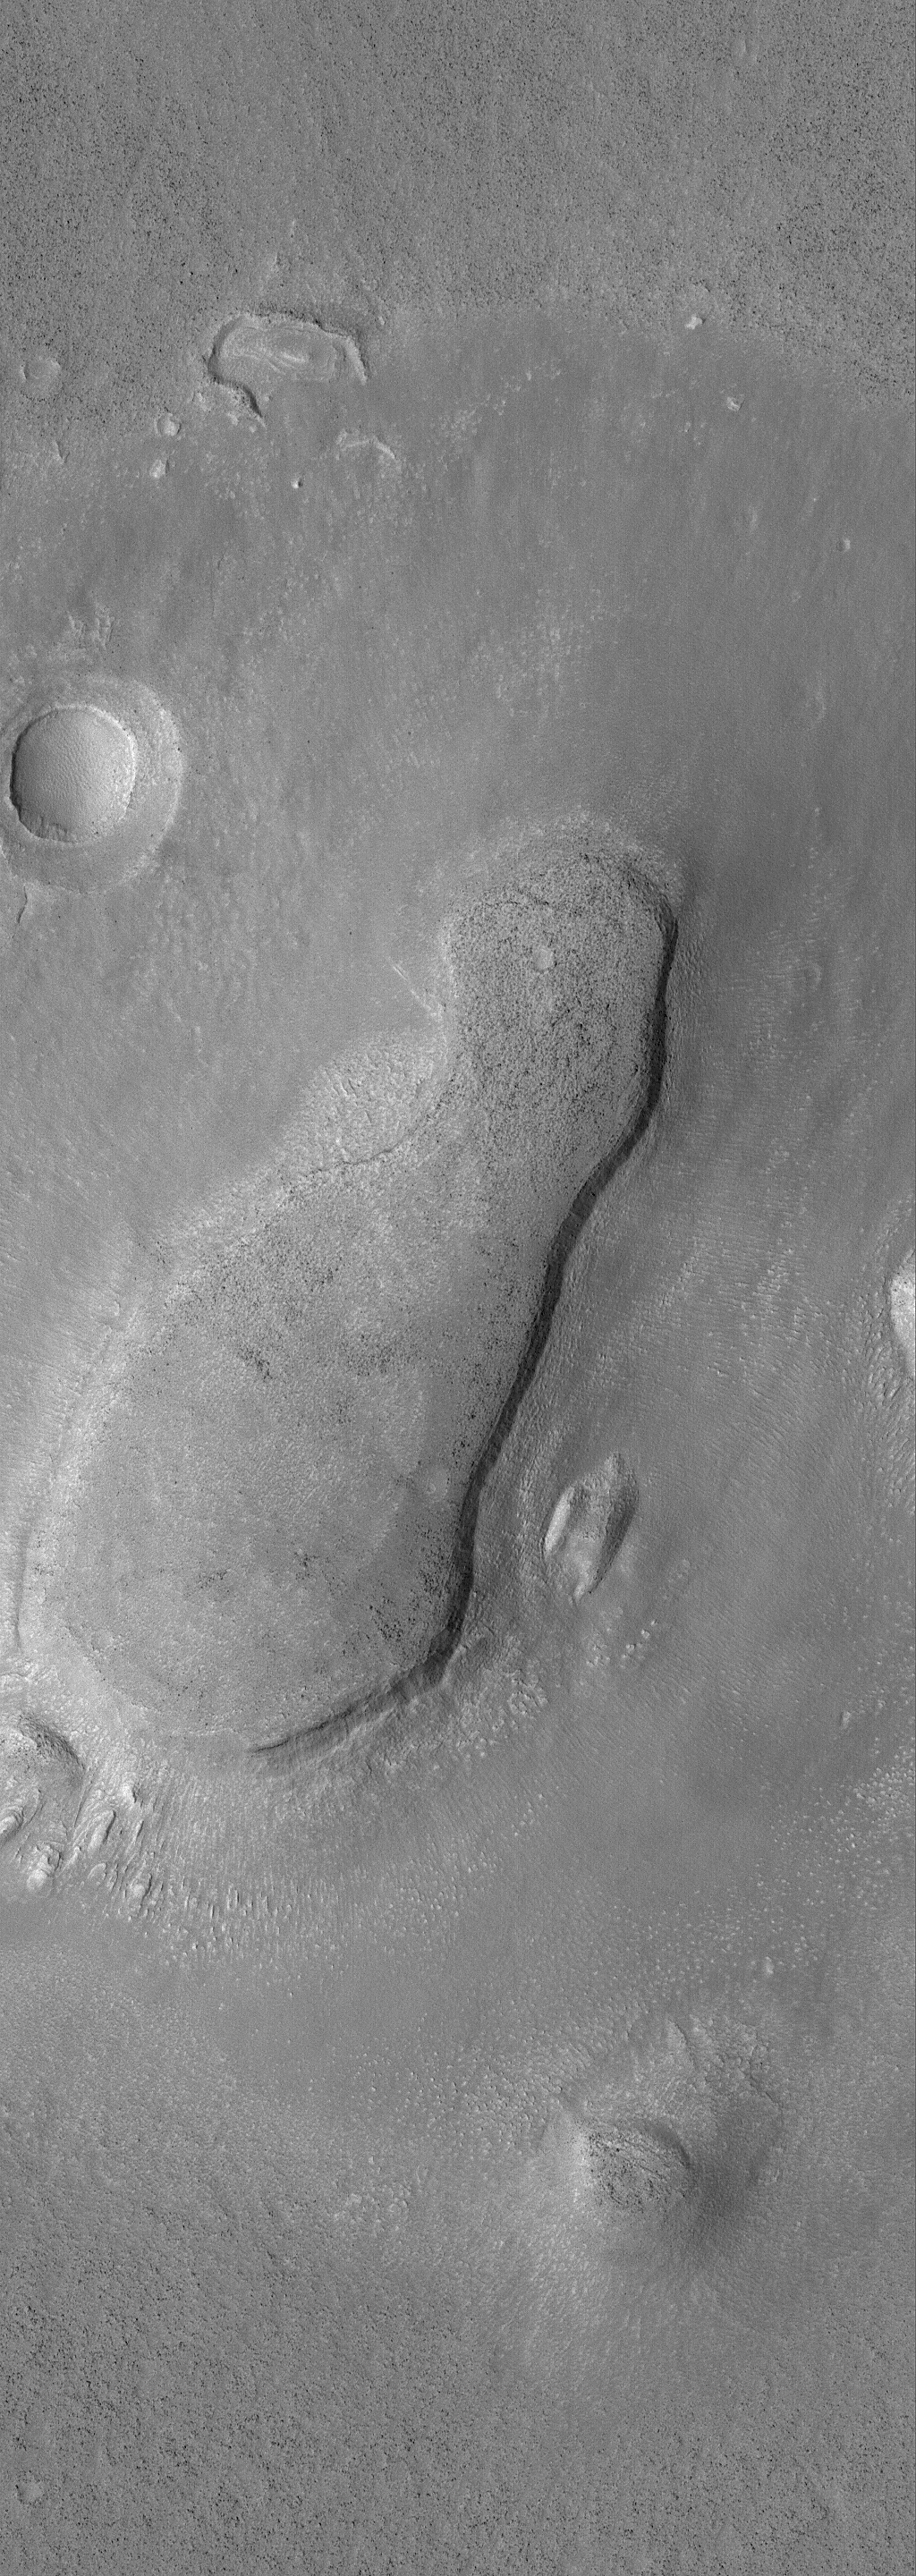

Mesa with Apron

23 September 2006
This Mars Global Surveyor (MGS) Mars Orbiter Camera (MOC) image shows a mesa and an impact grater just east of Phlegra Montes. The mesa is the eroded remnant of a once more extensive terrain. An apron of material surrounds the mesa.

Location near: 38.5°N, 193.4°W
Image width: ~3 km (~1.9 mi)
Illumination from: lower left
Season: Northern Spring

Credit: NASA/JPL/Malin Space Science Systems